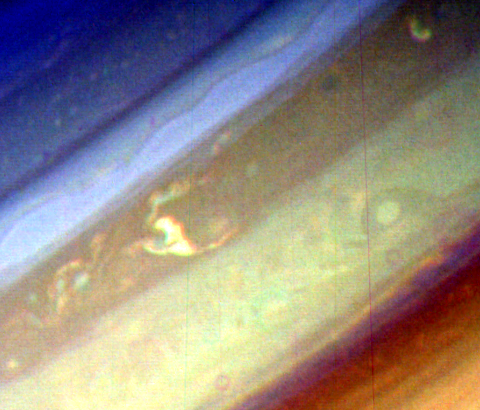

Northern Hemisphere of Saturn

This image of the northern hemisphere of Saturn was taken by NASA’s Voyager 1 on Nov. 5, 1980 at a range of 9 million kilometers (5.5 million miles) shows a variety of features in Saturn’s clouds: Small-scale convective cloud features are visible in the dark belt (center); an isolated convective cloud with a dark ring is seen in the lighter zone; and a longitudinal wave is visible in the brighter zone (right of center belt). The smallest features visible in this photograph are 175 kilometers (108.7 miles) across. The Voyager project is managed for NASA by the Jet Propulsion Laboratory, Pasadena, Calif.

Credit: NASA/JPL